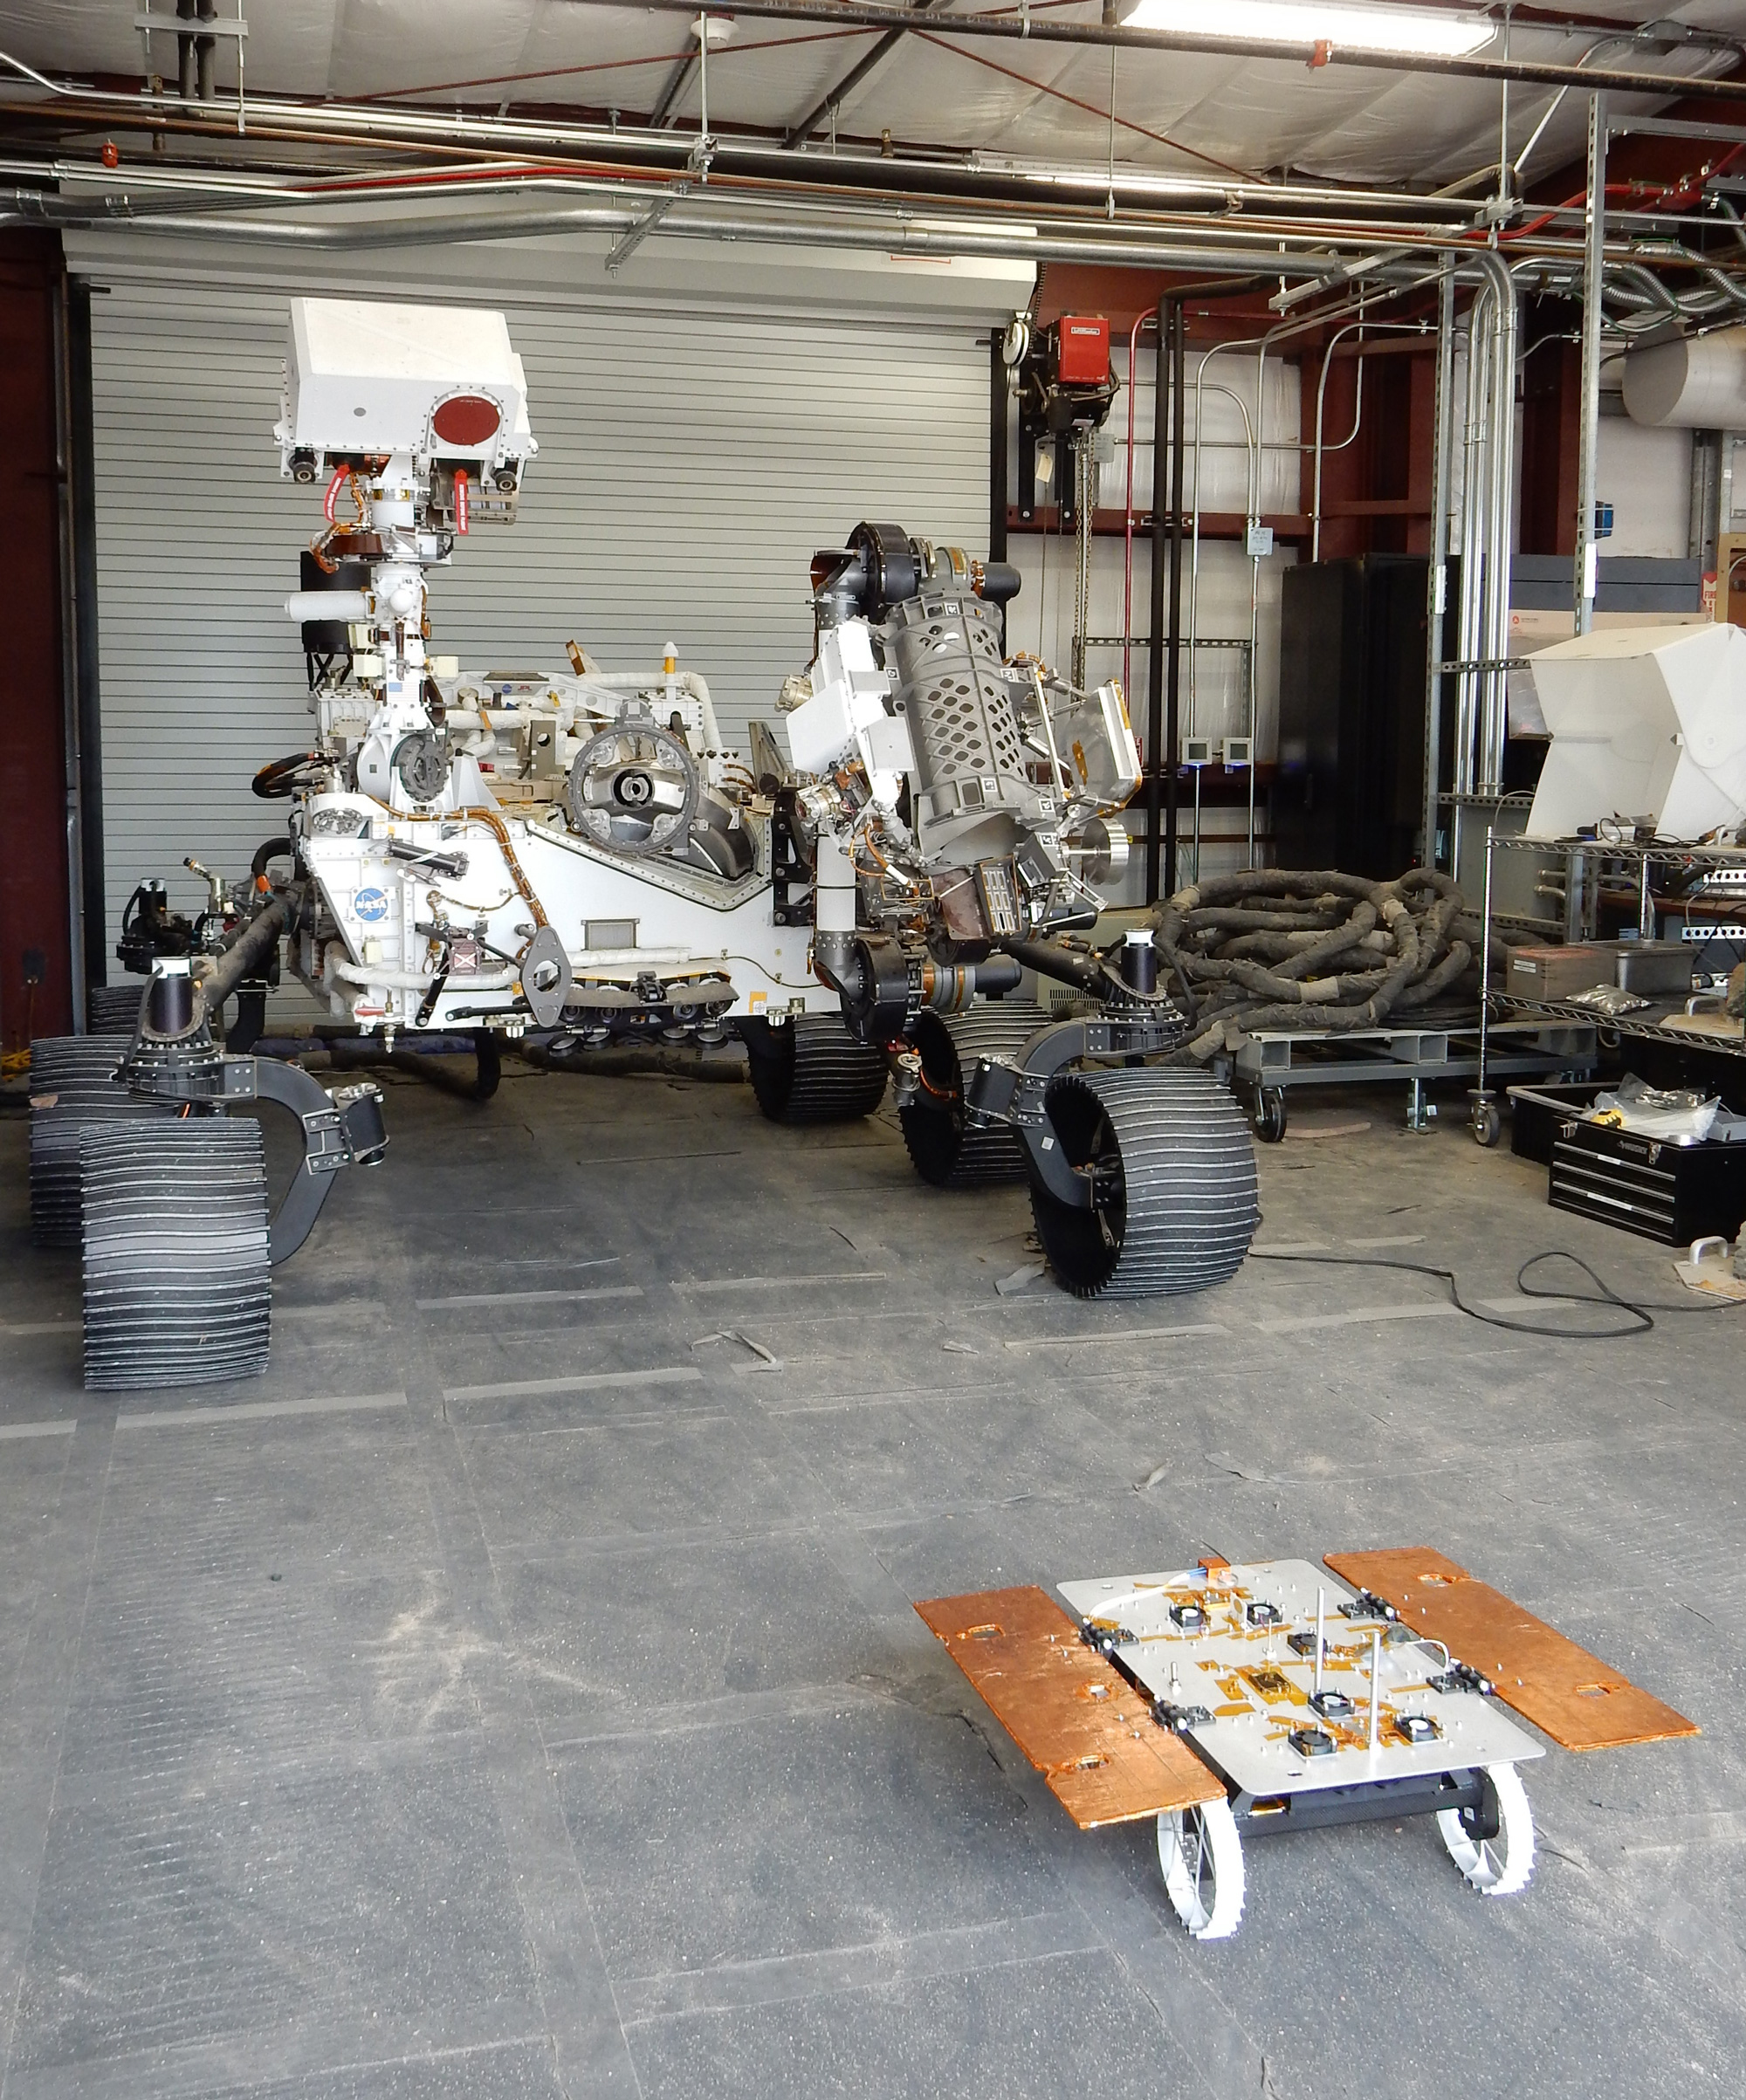

Test Rovers Big and Small at JPL

The Earth-bound full-scale engineering model of NASA’s Perseverance rover, called OPTIMISM, seems to peer down at a much smaller CADRE rover in a building in the Mars Yard at NASA’s Jet Propulsion Laboratory in Southern California in June 2023.

Short for Cooperative Autonomous Distributed Robotic Exploration, NASA’s CADRE technology demonstration is slated to arrive at the Moon in spring 2024 as part of the agency’s CLPS (Commercial Lunar Payload Services) initiative. CADRE is designed to demonstrate that multiple robots can cooperate and explore together autonomously – without direct input from human mission controllers.

The development rover being tested is similar in size and appearance to the flight models of the CADRE rovers, which are still being built.

A trio of the miniature solar-powered rovers, each about the size of a carry-on suitcase, will explore the Moon as a team, communicating via radio with each other and a base station aboard a lunar lander. By taking simultaneous measurements from multiple locations, CADRE will also demonstrate how multirobot missions can record data impossible for a single robot to achieve – a tantalizing prospect for future missions.

JPL, a division of Caltech in Pasadena, California, manages CADRE for the Game Changing Development program within NASA’s Space Technology Mission Directorate in Washington. The technology demonstration will launch as a payload on the third lunar lander mission by Intuitive Machines, called IM-3, under the CLPS initiative, which is managed by NASA’s Science Mission Directorate, also in Washington. The agency’s Glenn Research Center in Cleveland and its Ames Research Center in Silicon Valley, California, have both supported the project. Motiv Space Systems designed and built key hardware elements at the company’s Pasadena, California, facility. Clemson University in South Carolina contributed research in support of the project.

Credit: NASA/JPL-Caltech